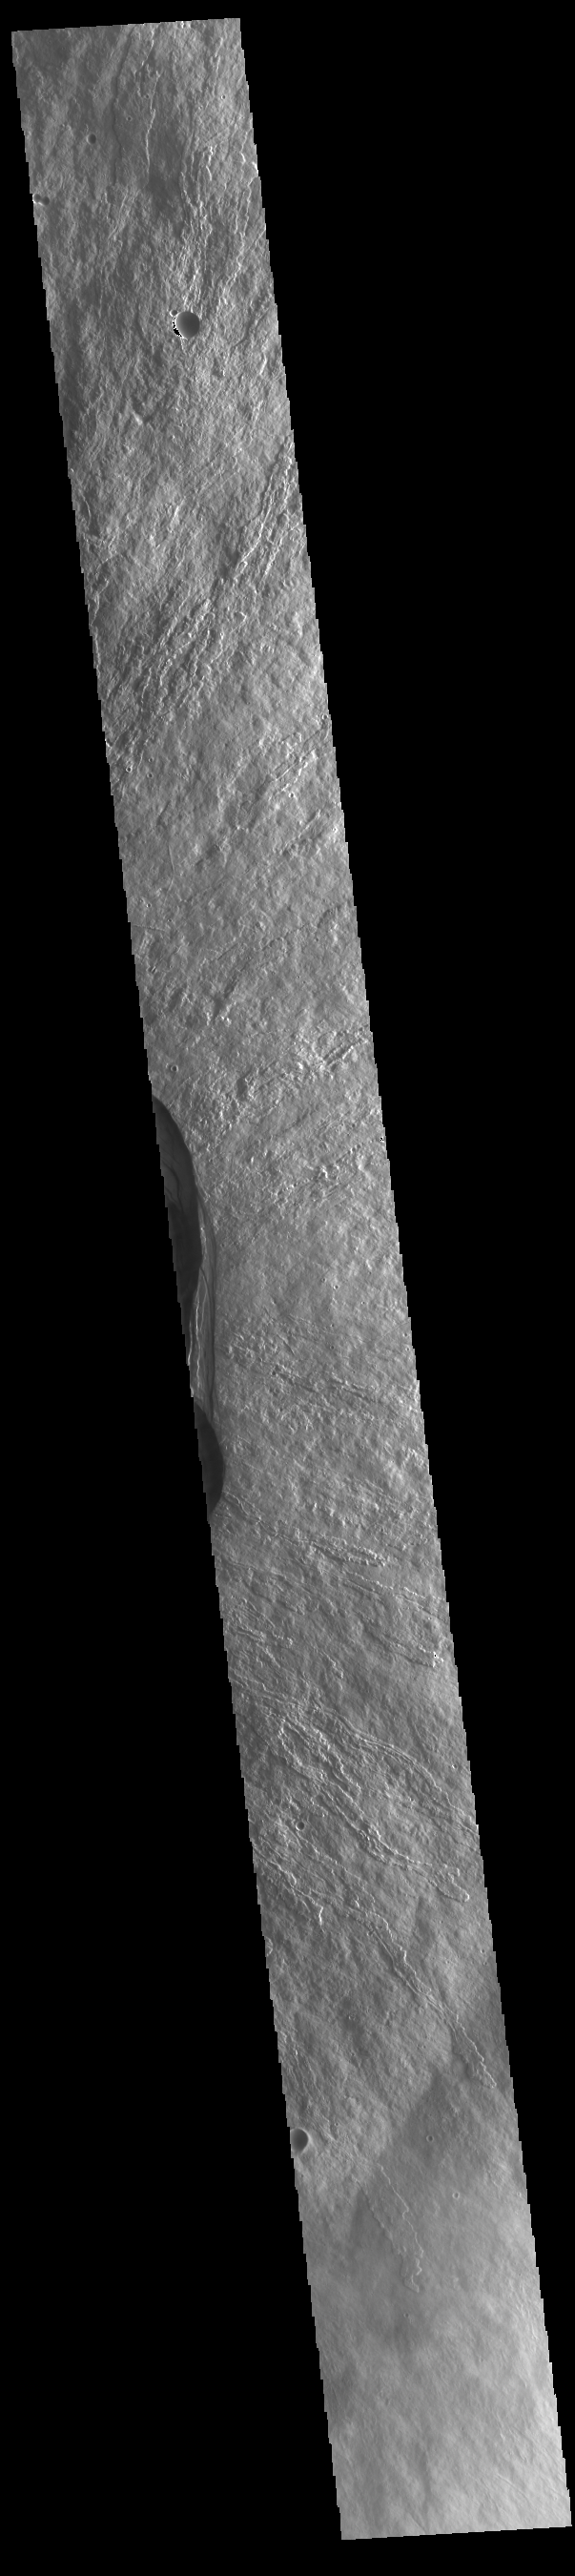

Ascraeus Mons

This VIS image shows part of the summit of Ascraeus Mons. Ascraeus Mons is the northernmost and tallest of the three large aligned Tharsis volcanoes. Calderas are found at the tops of volcanoes and are the source region for magma that rises from an underground lava source to erupt at the surface. Volcanoes are formed by repeated flows from the central caldera. The final eruptions can pool within the summit caldera, leaving a flat surface as they cool. Calderas are also a location of collapse, creating rings of tectonic faults that form the caldera rim. Ascraeus Mons has several caldera features at its summit. Ascraeus Mons is 18 km (11 miles) tall, for comparison Mauna Kea – the tallest volcano on Earth – is 10 km tall (6.2 miles, measured from the base below sea level).

Credit: NASA/JPL-Caltech/ASU